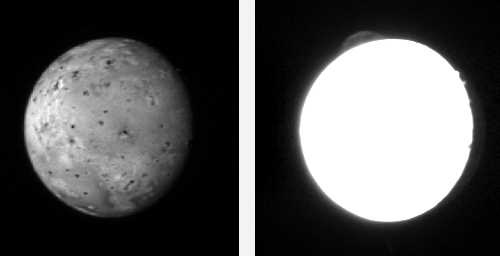

An Eruption on Io

The first images returned to Earth by New Horizons during its close encounter with Jupiter feature the Galilean moon Io, snapped with the Long Range Reconnaissance Imager (LORRI) at 0840 UTC on February 26, while the moon was 2.5 million miles (4 million kilometers) from the spacecraft.

Io is intensely heated by its tidal interaction with Jupiter and is thus extremely volcanically active. That activity is evident in these images, which reveal an enormous dust plume, more than 150 miles high, erupting from the volcano Tvashtar. The plume appears as an umbrella-shaped feature of the edge of Io’s disk in the 11 o’clock position in the right image, which is a long-exposure (20-millisecond) frame designed specifically to look for plumes like this. The bright spots at 2 o’clock are high mountains catching the setting sun; beyond them the night side of Io can be seen, faintly illuminated by light reflected from Jupiter itself.

The left image is a shorter exposure — 3 milliseconds — designed to look at surface features. In this frame, the Tvashtar volcano shows as a dark spot, also at 11 o’clock, surrounded by a large dark ring, where an area larger than Texas has been covered by fallout from the giant eruption.

This is the clearest view yet of a plume from Tvashtar, one of Io’s most active volcanoes. Ground-based telescopes and the Galileo Jupiter orbiter first spotted volcanic heat radiation from Tvashtar in November 1999, and the Cassini spacecraft saw a large plume when it flew past Jupiter in December 2000. The Keck telescope in Hawaii picked up renewed heat radiation from Tvashtar in spring 2006, and just two weeks ago the Hubble Space Telescope saw the Tvashtar plume in ultraviolet images designed to support the New Horizons flyby.

Most of those images will be stored onboard the spacecraft for downlink to Earth in March and April.

Credit: NASA/Johns Hopkins University Applied Physics Laboratory/Southwest Research Institute